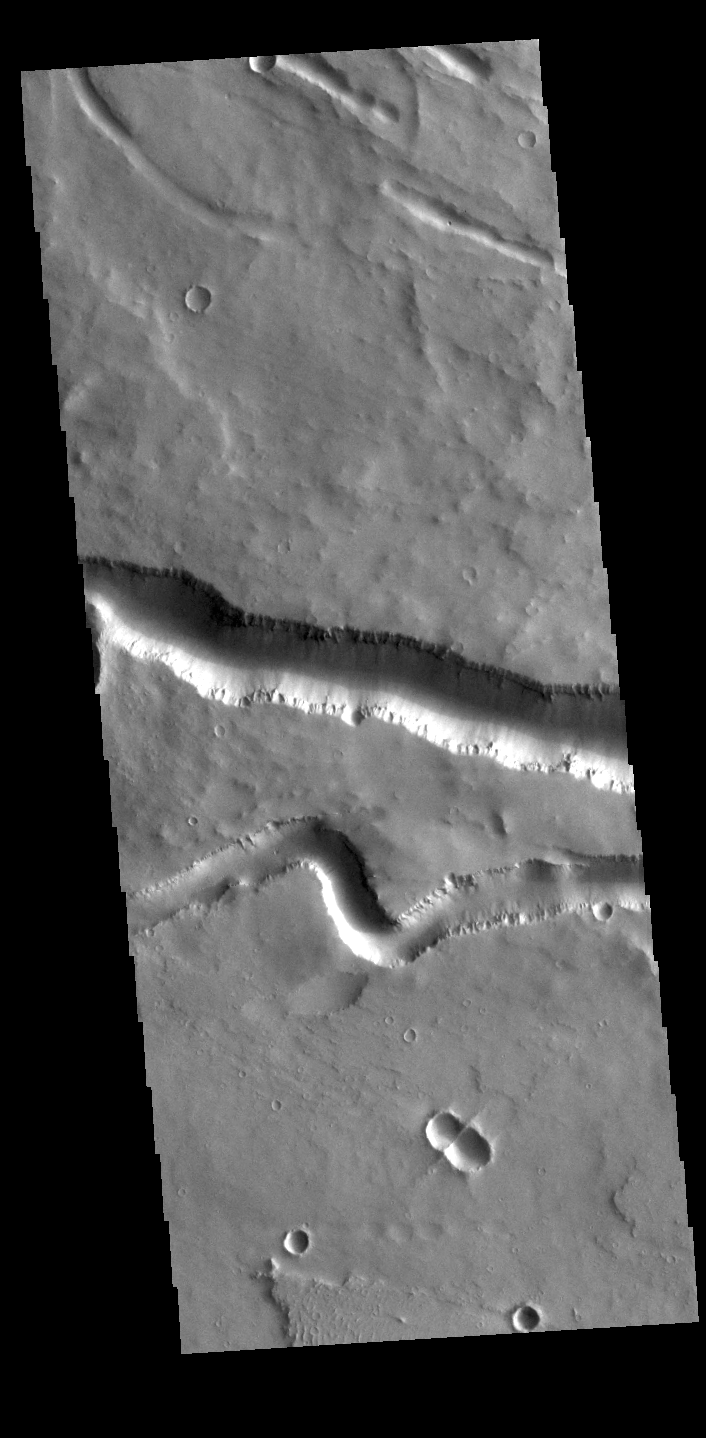

Elyisum Fossae

Today’s VIS image contains sections of two of the many channel forms found radial to the Elysium Mons volcanic complex. In this case the fossae are located to the west of Elysium Mons. Elysium Fossae are comprised of both linear and sinuous channels, usually interpreted to have both fluid and tectonic forces playing a part in the formation. The linear depression resembles a graben (formed by tectonic forces) and sinuous channel more closely resembles features caused by fluid flow – either lava or water created by melting subsurface ice due to volcanic heating. The Elysium Fossae system is 1044 km (649 miles) in length.

Credit: NASA/JPL-Caltech/ASU